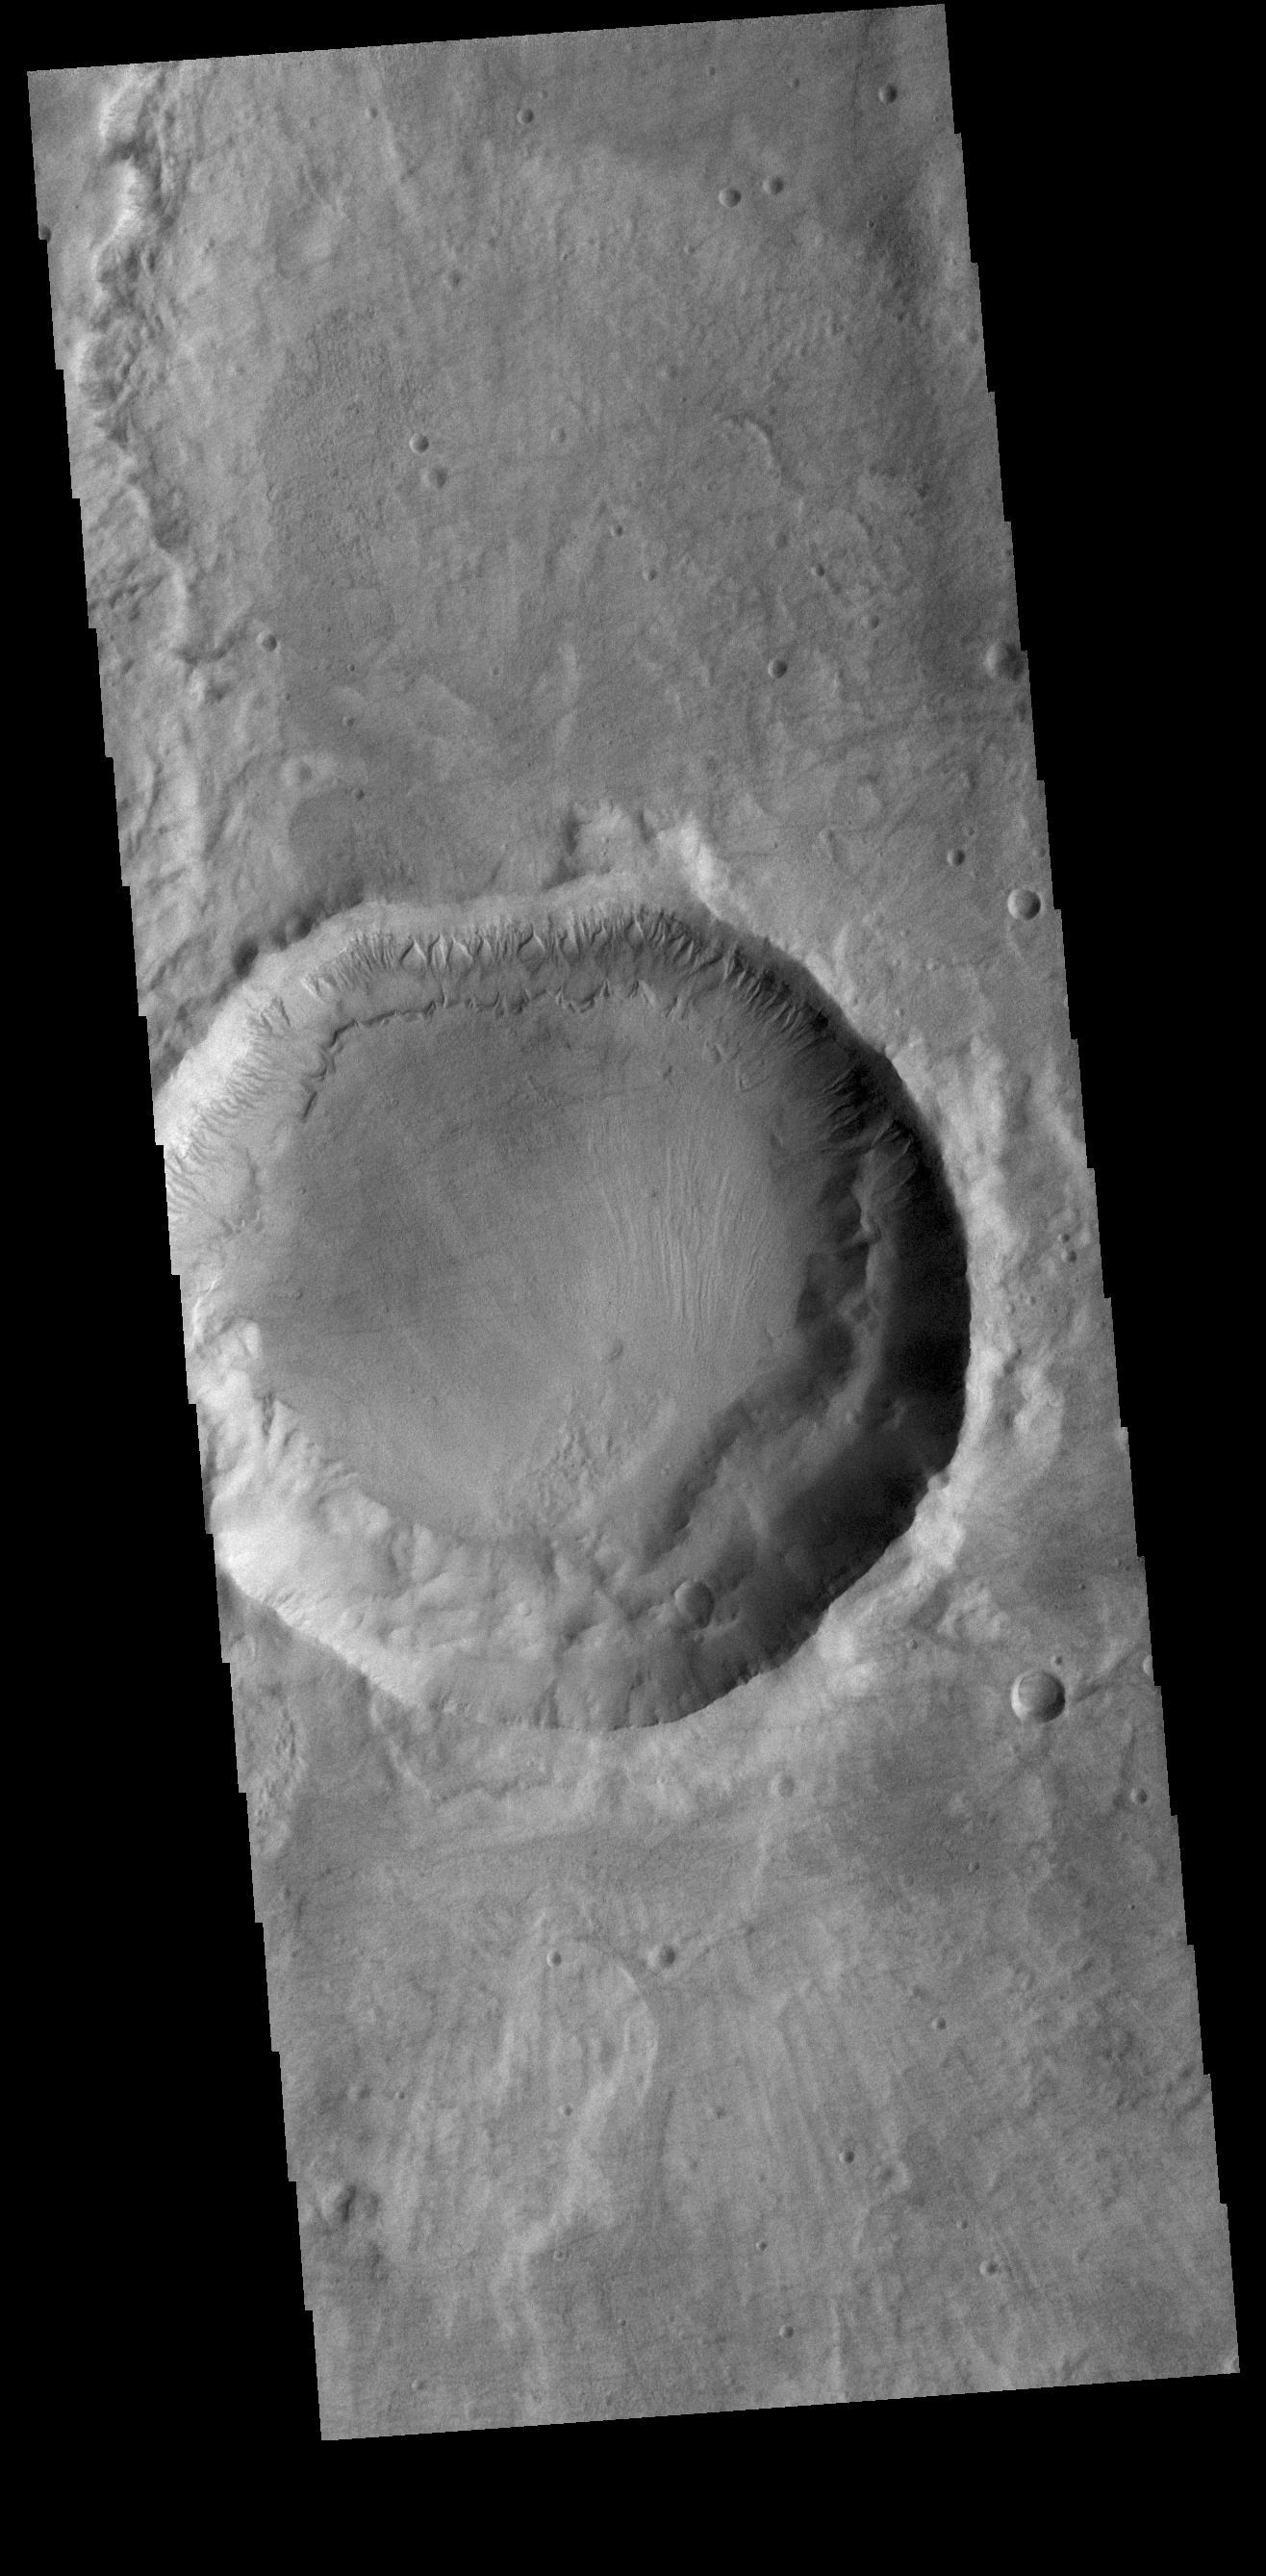

Crater Gullies

Numerous gullies dissect the northern rim of this unnamed crater in Terra Sirenum.

Credit: NASA/JPL-Caltech/ASU